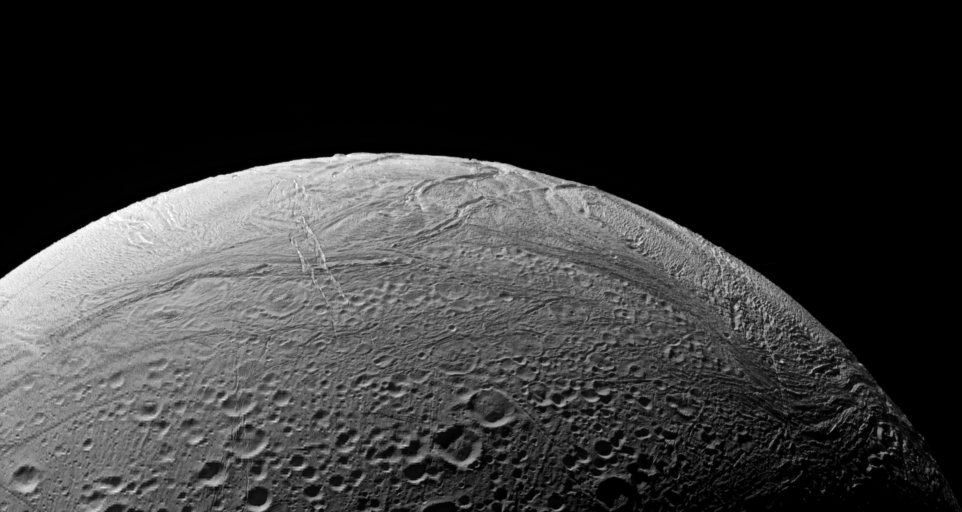

A Folded Surface

The wrinkled border of Enceladus’ south polar region snakes across this view, separating fresher, younger terrain from more ancient, cratered provinces.

This is the region of Enceladus (505 kilometers, or 314 miles across) that is known to be presently geologically active. At right are clearly visible ridges and troughs thought to be caused by compressional stresses across the icy surface.

The image was taken in polarized green light with the Cassini spacecraft narrow-angle camera on Sept. 9, 2006 at a distance of approximately 66,000 kilometers (41,000 miles) from Enceladus and at a Sun-Enceladus-spacecraft, or phase, angle of 104 degrees. Image scale is 396 meters (1,300 feet) per pixel.

The Cassini-Huygens mission is a cooperative project of NASA, the European Space Agency and the Italian Space Agency. The Jet Propulsion Laboratory, a division of the California Institute of Technology in Pasadena, manages the mission for NASA’s Science Mission Directorate, Washington, D.C. The Cassini orbiter and its two onboard cameras were designed, developed and assembled at JPL. The imaging operations center is based at the Space Science Institute in Boulder, Colo.

Credit: NASA/JPL/Space Science Institute